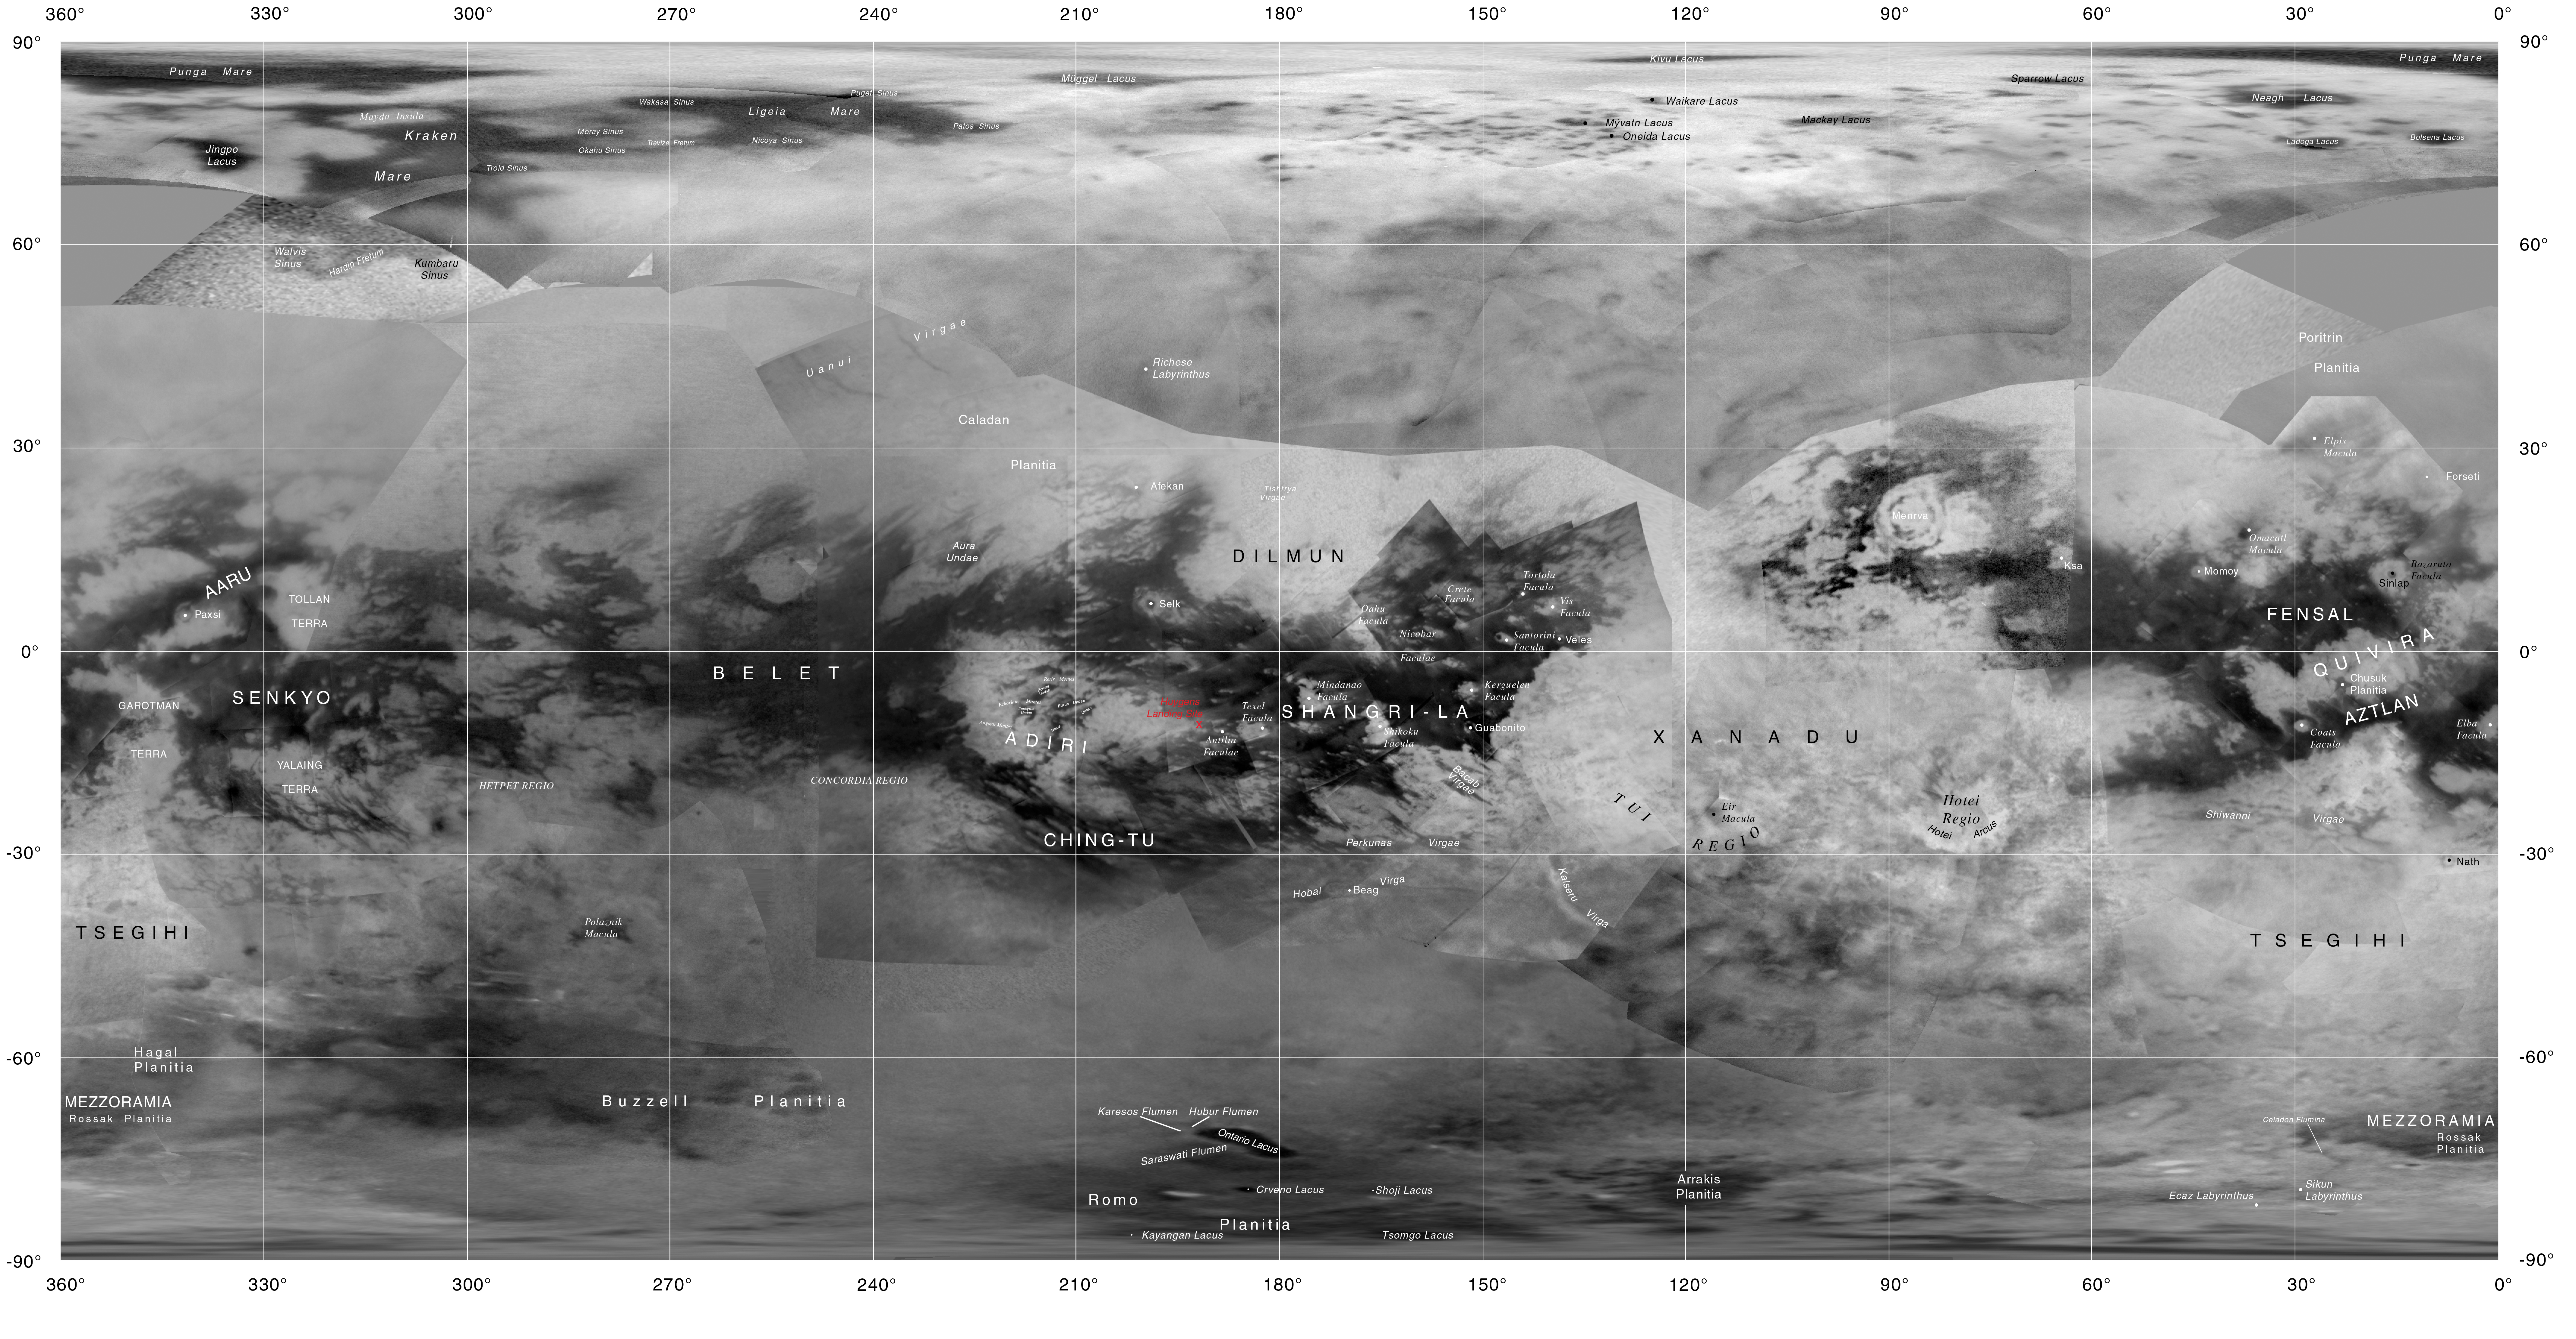

Map of Titan with Labeled Features

This map of Titan shows the names of many (but not all) features on the Saturnian moon that have been approved by the International Astronomical Union. The map shows Cassini imaging coverage of Titan as of June 2015 (previously published as PIA19658).

This map was produced by the USGS Astrogeology Science Center for the International Astronomical Union (IAU) Working Group for Planetary System Nomenclature.

The Cassini mission is a cooperative project of NASA, ESA (the European Space Agency) and the Italian Space Agency. The Jet Propulsion Laboratory, a division of the California Institute of Technology in Pasadena, manages the mission for NASA’s Science Mission Directorate, Washington. The Cassini orbiter and its two onboard cameras were designed, developed and assembled at JPL. The imaging operations center is based at the Space Science Institute in Boulder, Colorado.

Credit: NASA/JPL-Caltech/Space Science Institute/USGS